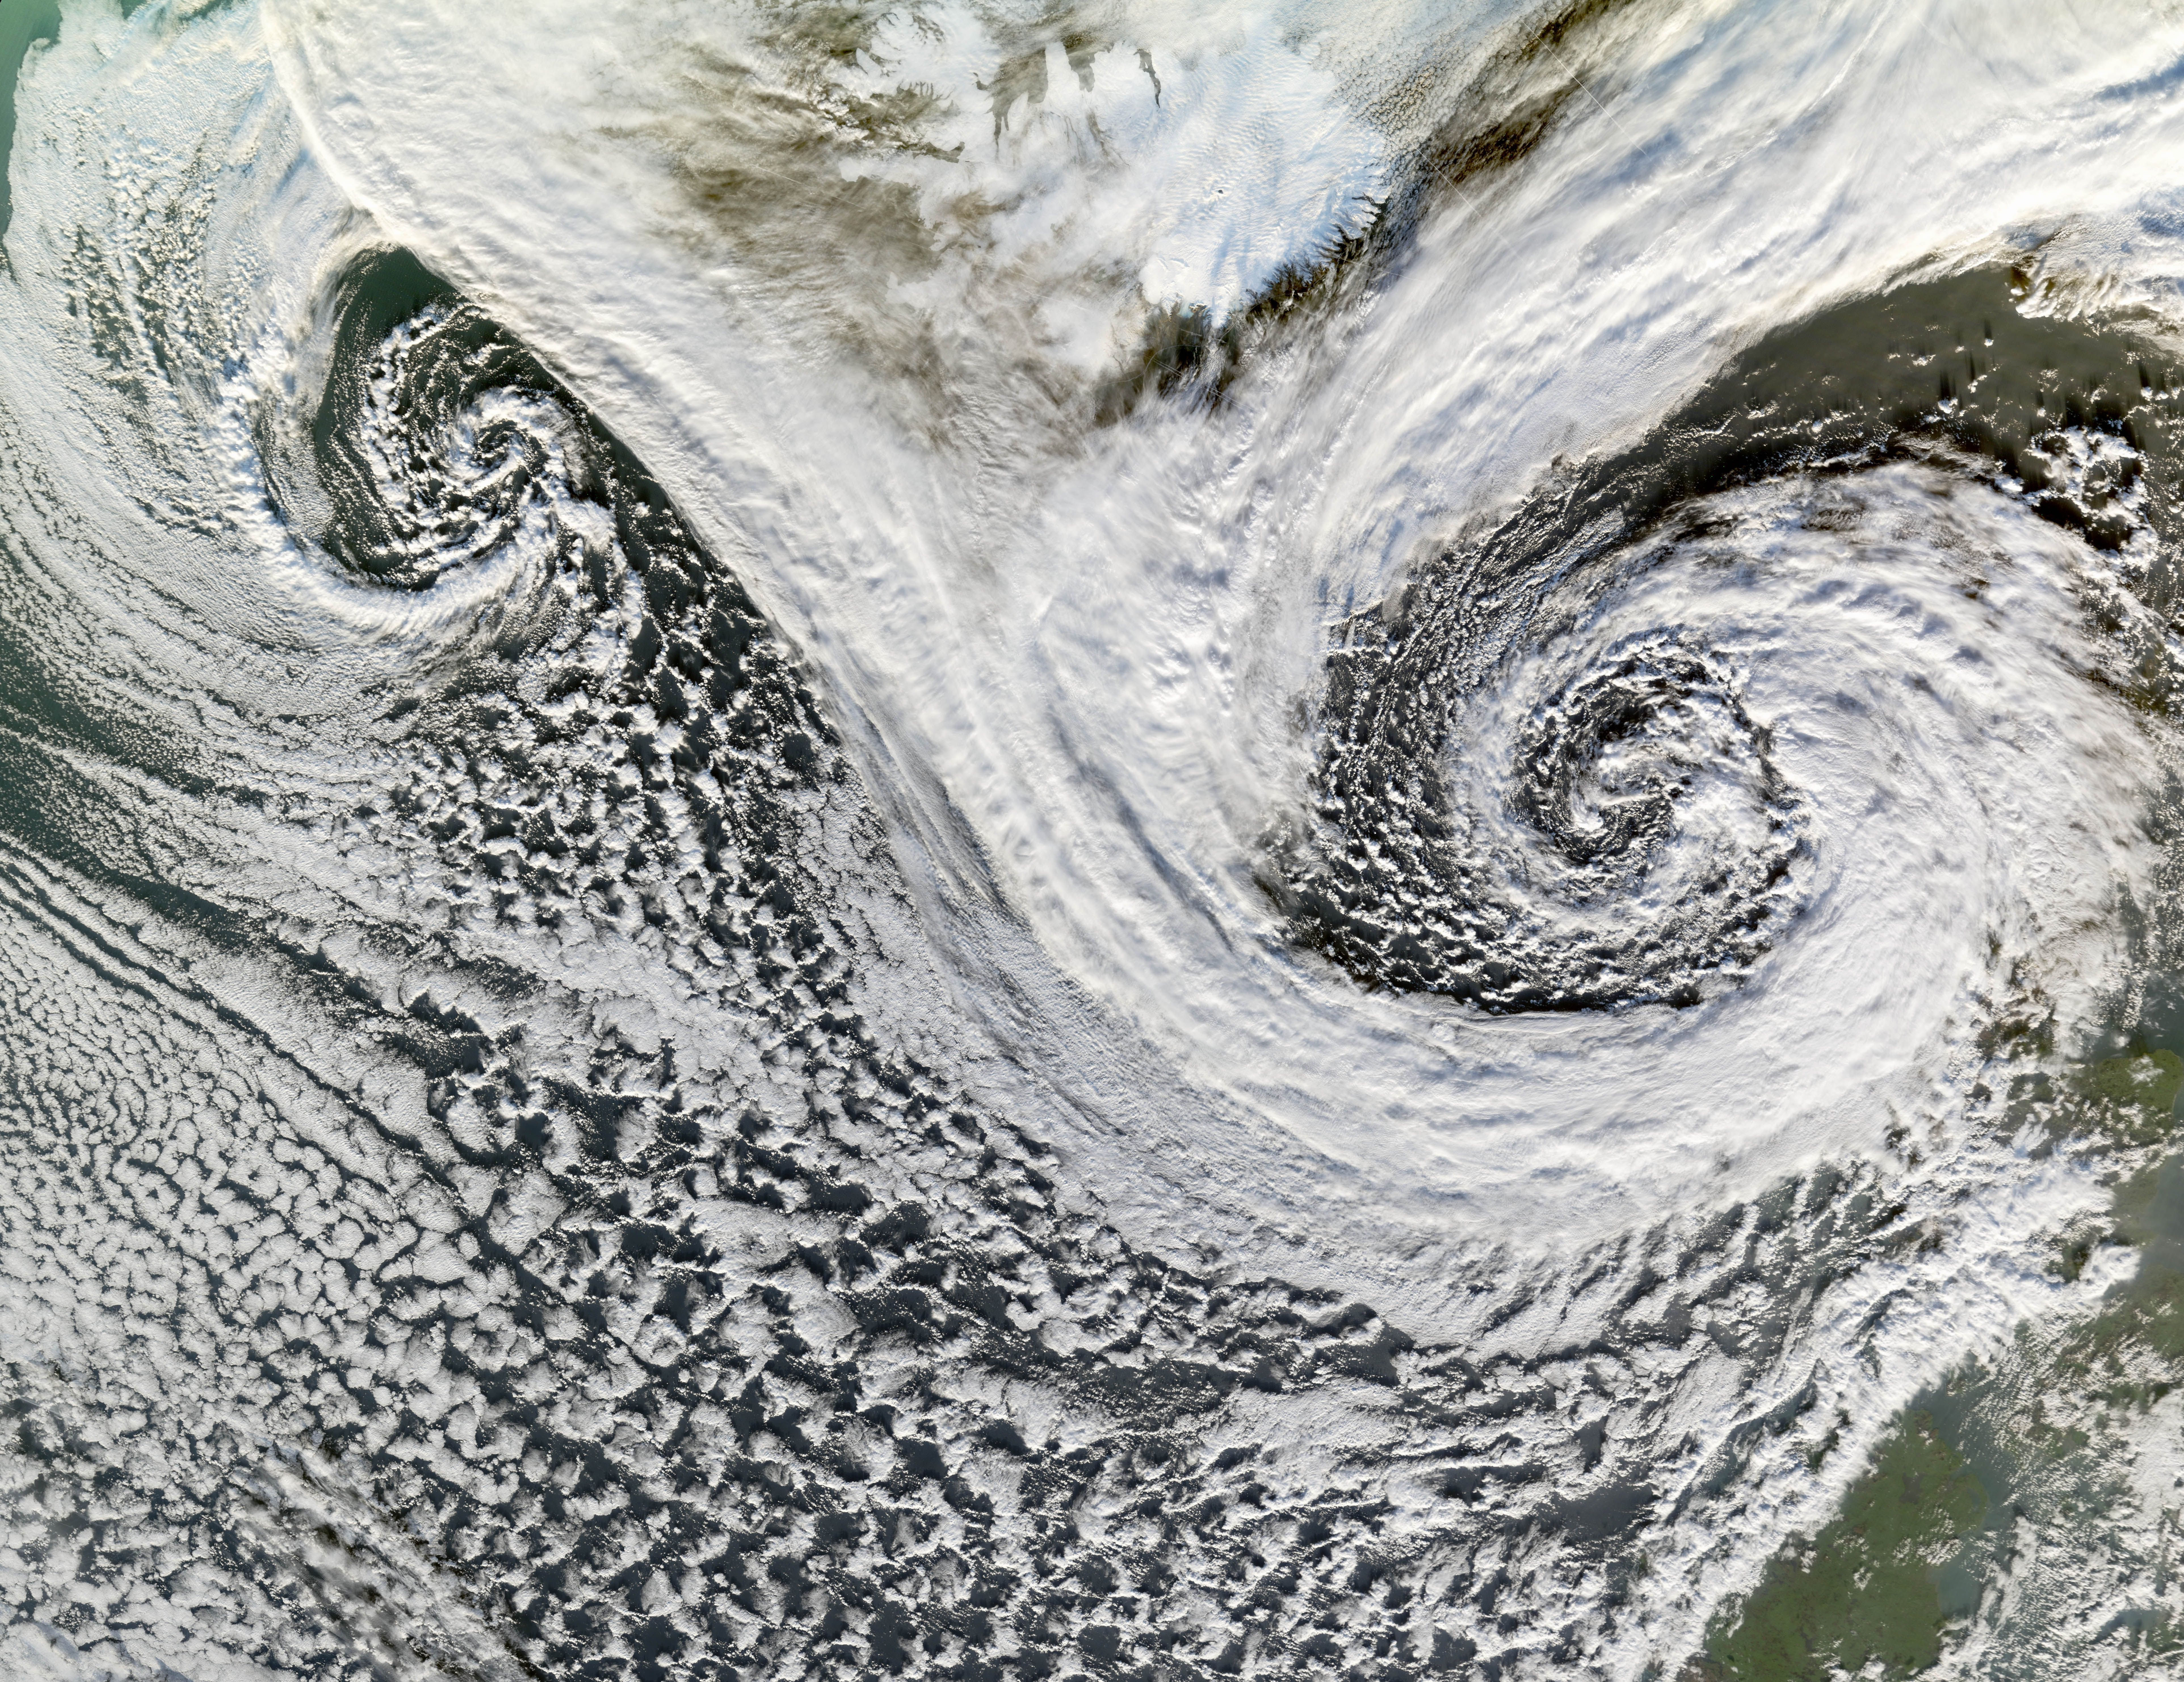

Extratropical Cyclones near Iceland

A cyclone is a low-pressure area of winds that spiral inwards. Although tropical storms most often come to mind, these spiraling storms can also form at mid- and high latitudes. Two such cyclones formed in tandem in November 2006. The Moderate Resolution Imaging Spectroradiometer (MODIS) flying onboard NASA’s Terra satellite took this picture on November 20. This image shows the cyclones south of Iceland. Scotland appears in the lower right. The larger and perhaps stronger cyclone appears in the east, close to Scotland. Cyclones at high and mid-latitudes are actually fairly common, and they drive much of the Earth’s weather. In the Northern Hemisphere, cyclones move in a counter-clockwise direction, and both of the spiraling storms in this image curl upwards toward the northeast then the west. The eastern storm is fed by thick clouds from the north that swoop down toward the storm in a giant “V” shape on either side of Iceland. Skies over Iceland are relatively clear, allowing some of the island to show through. South of the storms, more diffuse cloud cover swirls toward the southeast.

Credit: NASA